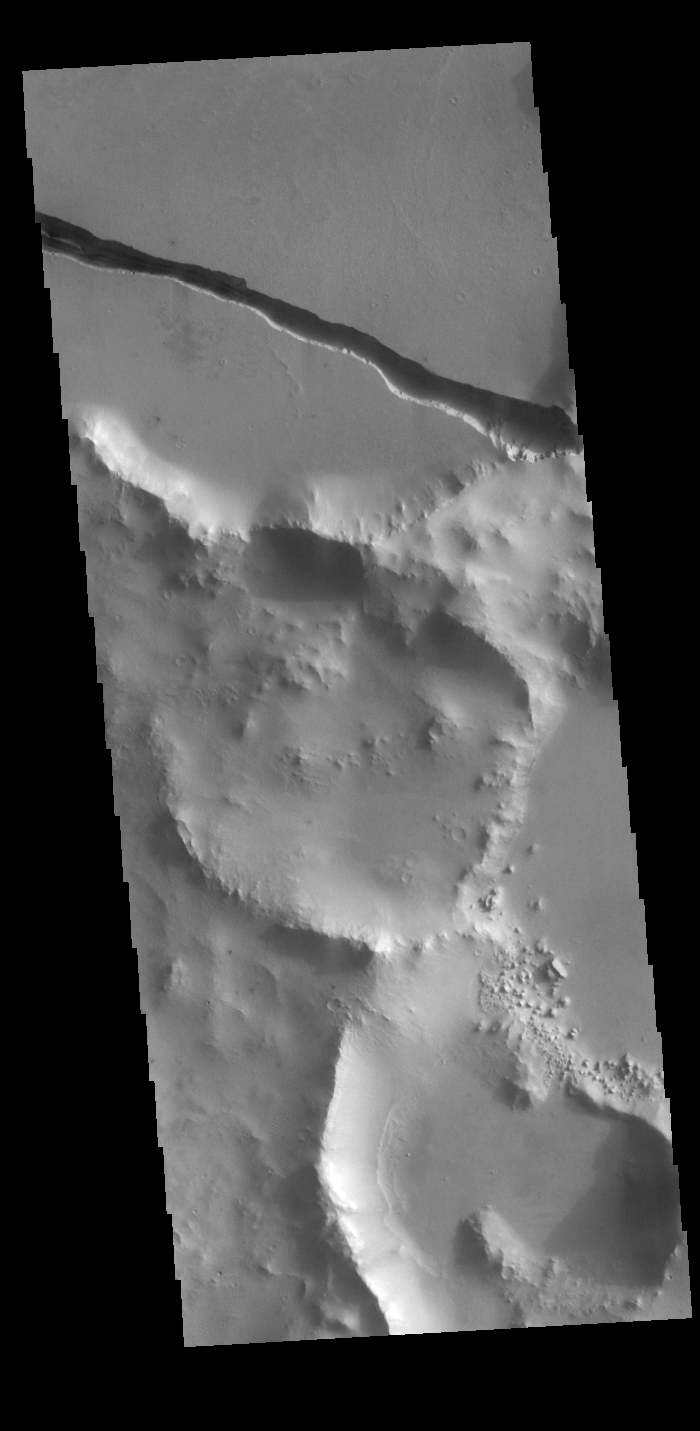

Cerberus Fossae

Today’s VIS image shows a section of Cerberus Fossae. Cerberus Fossae are located in Elysium Planitia, southeast of the Elysium Mons volcanic complex. The linear feature in the image is a tectonic graben. Graben are formed by extension of the crust and faulting. When large amounts of pressure or tension are applied to rocks on timescales that are fast enough that the rock cannot respond by deforming, the rock breaks along faults. In the case of a graben, two parallel faults are formed by extension of the crust and the rock in between the faults drops downward into the space created by the extension. This graben and others in the region, trend from north-northwest to south-southeast. Because the faults defining the graben are formed perpendicular to the direction of the applied stress, we know that extensional forces were pulling the crust apart in the east-northeast/west-southwest direction. The Cerberus Fossae graben are sources of both channels and significant volcanic flows. Cerberus Fossae cuts across features such as hills, indicating the relative youth of the tectonic activity. The Cerberus Fossae graben are 1235km long (767 miles).

Credit: NASA/JPL-Caltech/ASU